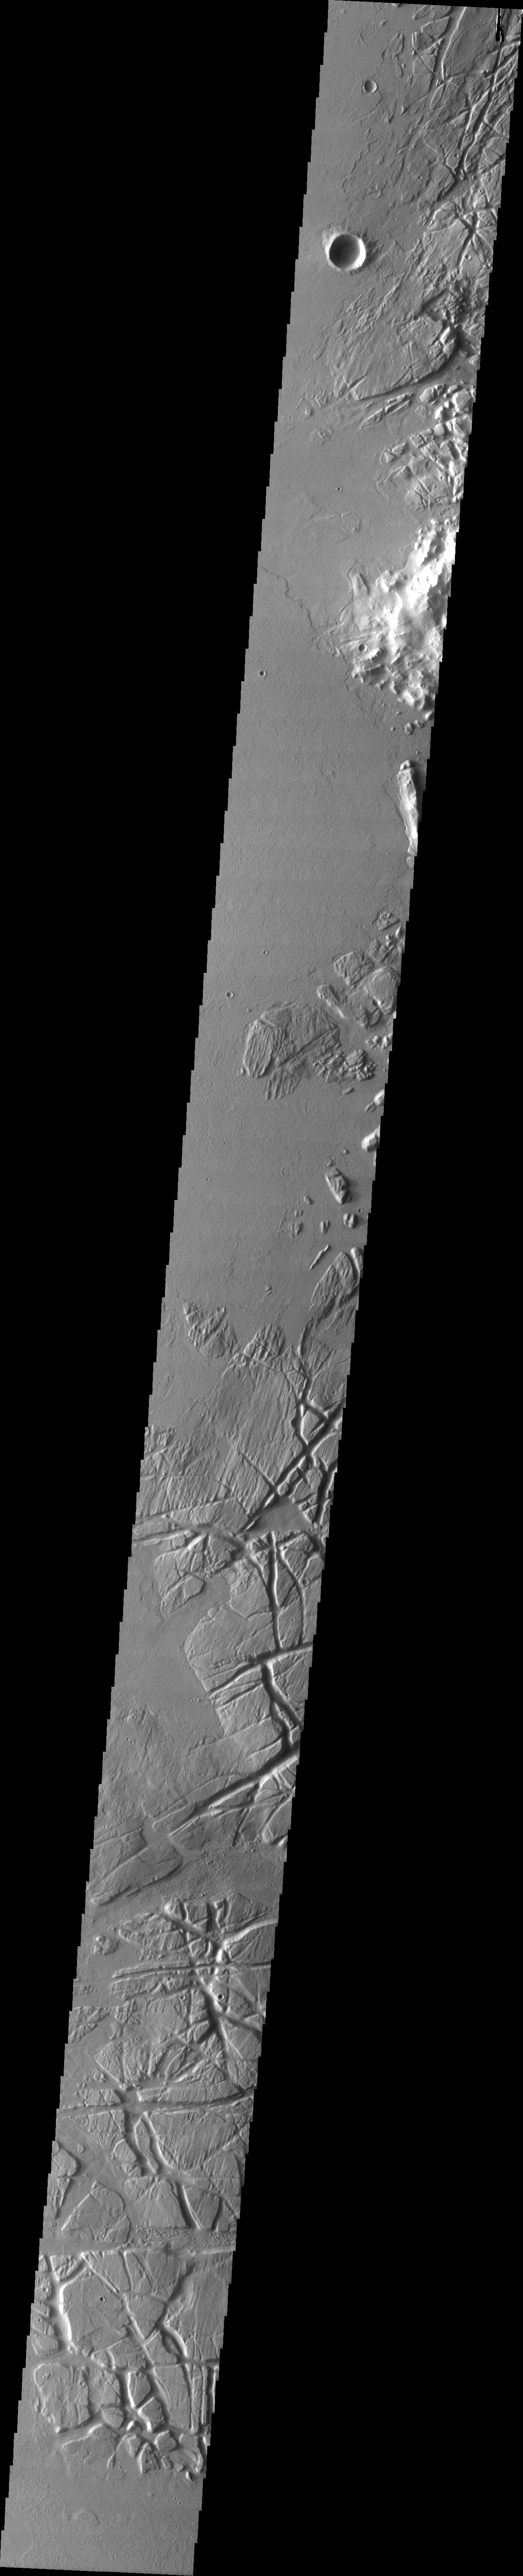

Relative Dating Via Fractures

This VIS image of the eastern part of the Tharsis region illustrates how fractures can be used in relative dating of a surface. The fractured materials on the right side of the image are embayed by younger volcanic flows originating to the west of the image. Note how the younger flows cover the ends of the fractures, and are not at all fractured themselves.

Image information: VIS instrument. Latitude 43.2, Longitude 269.4 East (90.6 West). 19 meter/pixel resolution.

Note: this THEMIS visual image has not been radiometrically nor geometrically calibrated for this preliminary release. An empirical correction has been performed to remove instrumental effects. A linear shift has been applied in the cross-track and down-track direction to approximate spacecraft and planetary motion. Fully calibrated and geometrically projected images will be released through the Planetary Data System in accordance with Project policies at a later time.

NASA’s Jet Propulsion Laboratory manages the 2001 Mars Odyssey mission for NASA’s Office of Space Science, Washington, D.C. The Thermal Emission Imaging System (THEMIS) was developed by Arizona State University, Tempe, in collaboration with Raytheon Santa Barbara Remote Sensing. The THEMIS investigation is led by Dr. Philip Christensen at Arizona State University. Lockheed Martin Astronautics, Denver, is the prime contractor for the Odyssey project, and developed and built the orbiter. Mission operations are conducted jointly from Lockheed Martin and from JPL, a division of the California Institute of Technology in Pasadena.

Credit: NASA/JPL/Arizona State University